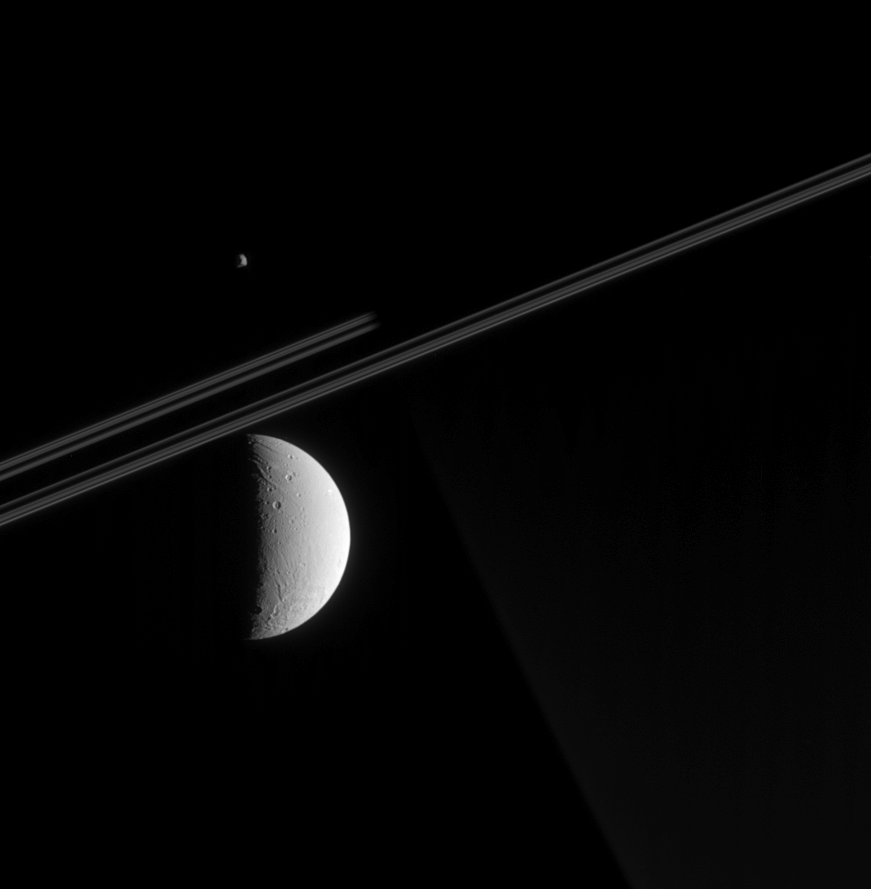

Aligned Moons

Cassini looks toward Saturn’s night side in this view, capturing a glimpse of Dione’s tortured surface in the foreground and a far-off view of Epimetheus beyond Saturn. The spacecraft was just a tenth of a degree above the ringplane when this image was taken.

Parts of Dione’s surface have been stretched and ripped apart by tectonic forces. Some of these faults are visible here, as is a large impact basin (not seen in NASA Voyager spacecraft images) near the moon’s south pole. Although this crater’s diameter has not yet been measured by imaging scientists, it appears to be wider than 250 kilometers (155 miles), which would make it the largest impact structure yet identified on this moon. Dione is 1,118 kilometers (695 miles) across.

Epimetheus (116 kilometers, or 72 miles across) presents a similar face here to that revealed in a spectacular false-color view from March, 2005 (see PIA06226).

The image was taken in visible light with the Cassini spacecraft narrow-angle camera on May 5, 2005, at a distance of approximately 910,000 kilometers (570,000 miles) from Dione, 1.28 million kilometers (800,000 miles) from Epimetheus and 1.42 million kilometers (880,000 miles) from Saturn. The image scale is 5 kilometers (3 miles) per pixel on Dione and 9 kilometers (6 miles) per pixel on Epimetheus.

The Cassini-Huygens mission is a cooperative project of NASA, the European Space Agency and the Italian Space Agency. The Jet Propulsion Laboratory, a division of the California Institute of Technology in Pasadena, manages the mission for NASA’s Science Mission Directorate, Washington, D.C. The Cassini orbiter and its two onboard cameras were designed, developed and assembled at JPL. The imaging team is based at the Space Science Institute, Boulder, Colo.

Credit: NASA/JPL/Space Science Institute